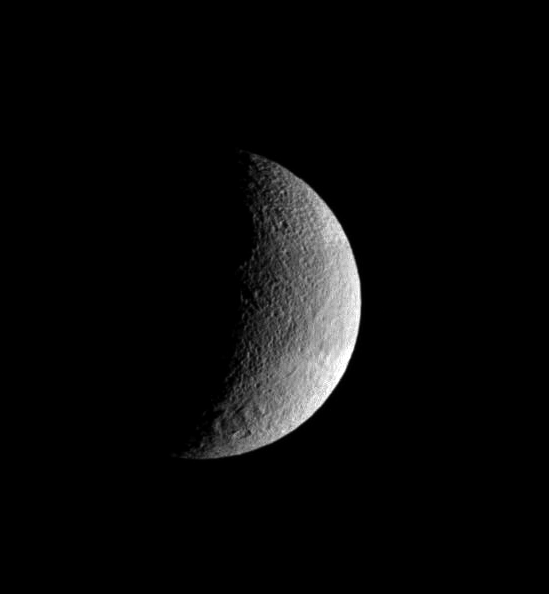

Tethys Crescent

The pockmarked crescent of Tethys displays slightly darker terrain in a band at its equator. The rim of the great crater Odysseus lurks on the terminator.

Lit terrain seen here is on the leading hemisphere of Tethys (1,071 kilometers, or 665 miles across). North is up.

The image was taken in visible light with the Cassini spacecraft wide-angle camera on Aug. 29, 2007. The view was obtained at a distance of approximately 56,000 kilometers (35,000 miles) from Tethys and at a Sun-Tethys-spacecraft, or phase, angle of 105 degrees. Image scale is 3 kilometers (2 miles) per pixel.

The Cassini-Huygens mission is a cooperative project of NASA, the European Space Agency and the Italian Space Agency. The Jet Propulsion Laboratory, a division of the California Institute of Technology in Pasadena, manages the mission for NASA’s Science Mission Directorate, Washington, D.C. The Cassini orbiter and its two onboard cameras were designed, developed and assembled at JPL. The imaging operations center is based at the Space Science Institute in Boulder, Colo.

Credit: NASA/JPL/Space Science Institute